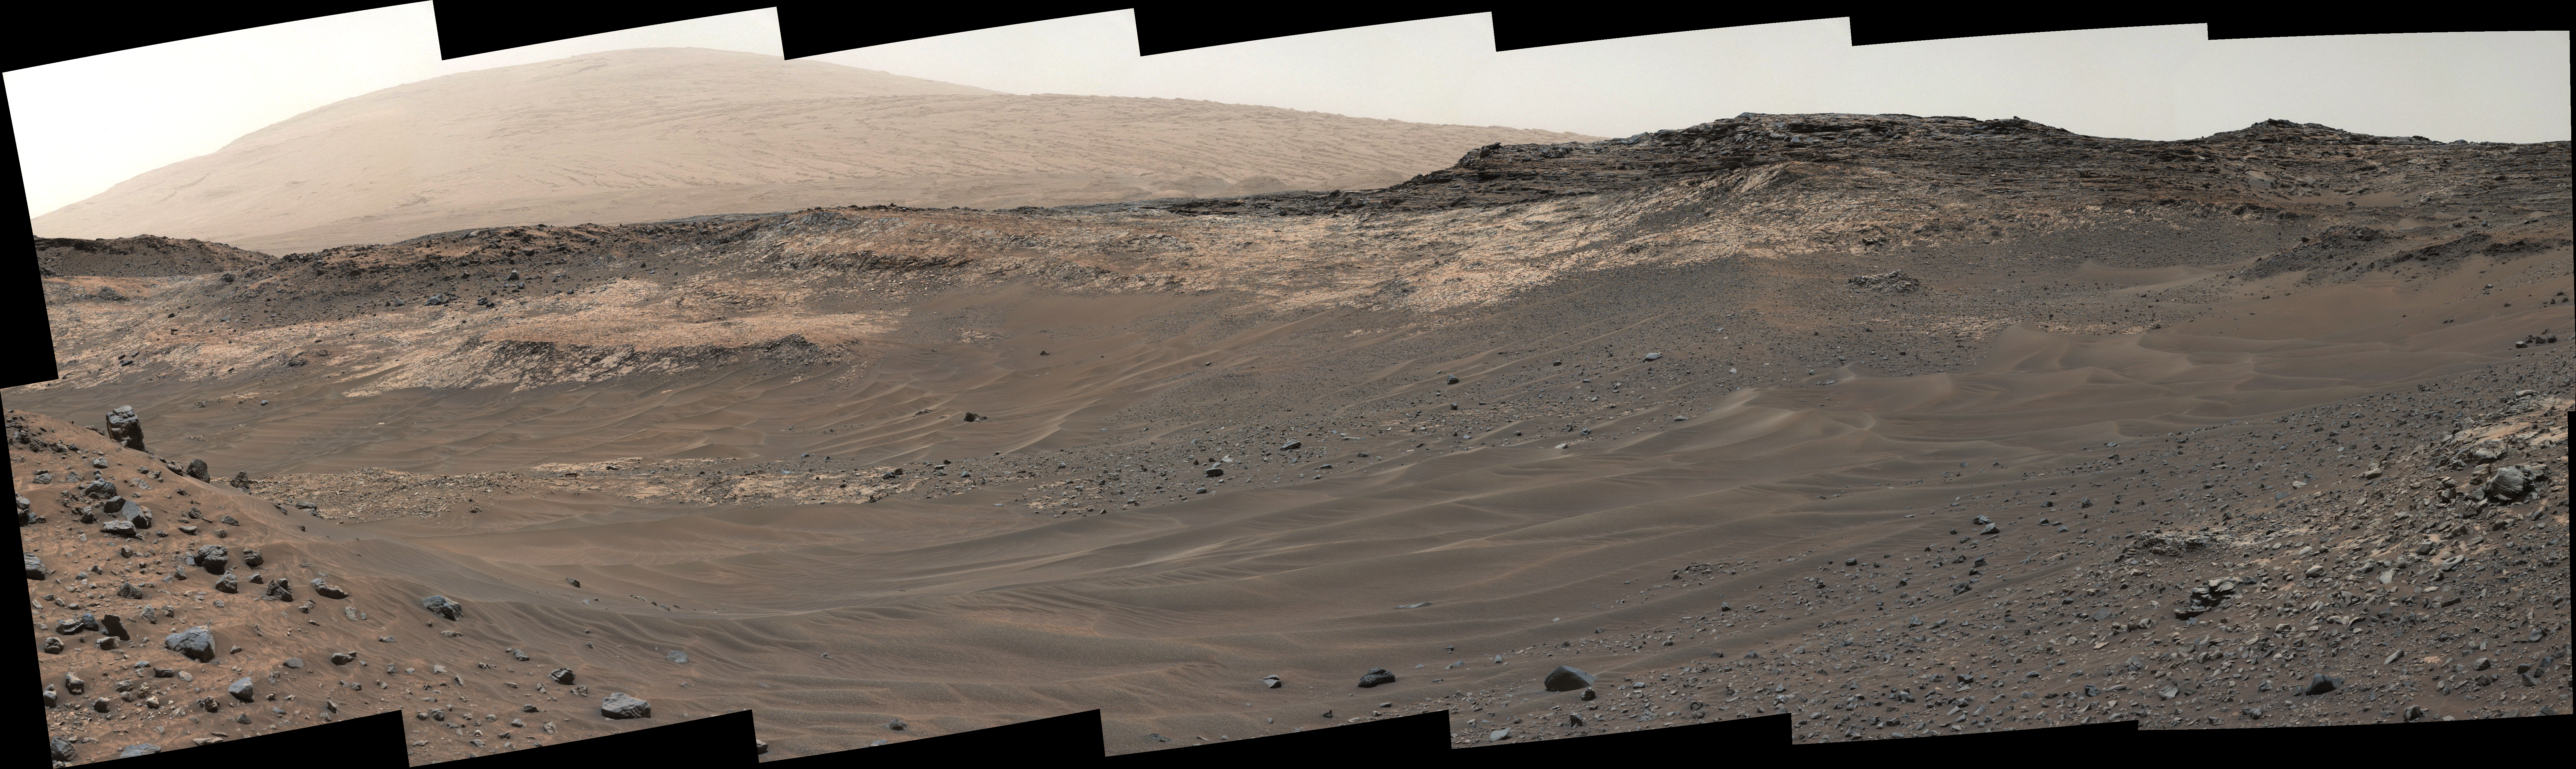

Unfavorable Terrain for Crossing Near ‘Logan Pass’

Figure 1

This view southeastward from Curiosity’s Mast Camera (Mastcam) shows terrain judged difficult for traversing between the rover and an outcrop in the middle distance where a pale rock unit meets a darker rock unit above it.

The Mastcam’s left-eye camera captured the component images on May 10, 2015, during the 981st Martian day, or sol, of Curiosity’s work on Mars.

This observation helped the rover team evaluate routes for driving to that geological contact area where the two rock units meet. The outcrop exposing the contact is in the eastern portion of the “Logan Pass” area. The windblown ripples and the steep ground where ripples are lacking are both poor terrain for the rover to cross. The team subsequently chose to approach a different site where the pale and darker rock units are in contact with each other. That alternative site is in the northern portion of the Logan Pass area, outside of this scene.

This panorama spans from east, at left, to south-southwest. The color has been approximately white-balanced to resemble how the scene would appear under daytime lighting conditions on Earth.

Figure 1 is version of this panorama annotated with two scale bars. The five-meter scale bar nearest the center is just below the geological contact. Five meters is about 16.4 feet. Scale bars of 10 meters (32.8 feet) and 50 centimeters (20 inches) are at mid-distance on the left and in the foreground on the right.

Malin Space Science Systems, San Diego, built and operates the rover’s Mastcam. NASA’s Jet Propulsion Laboratory, a division of the California Institute of Technology, Pasadena, manages the Mars Science Laboratory Project for NASA’s Science Mission Directorate, Washington. JPL designed and built the project’s Curiosity rover.

Credit: NASA/JPL-Caltech/MSSS